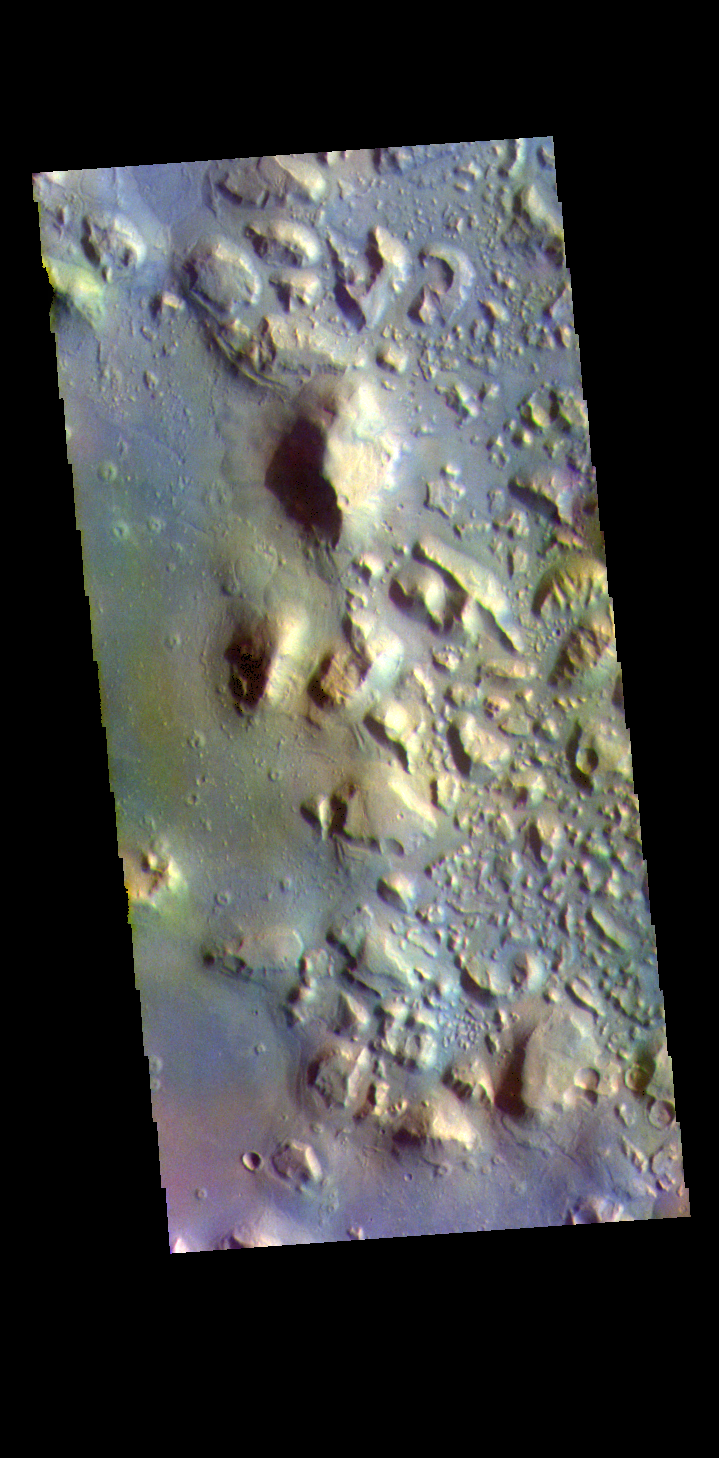

Cydonia Colles – False Color

The THEMIS VIS camera contains 5 filters. The data from different filters can be combined in multiple ways to create a false color image. These false color images may reveal subtle variations of the surface not easily identified in a single band image. Today’s false color image shows a small section of Cydonia Colles, a group of hills located in southeastern Acidalia Planitia.

The THEMIS VIS camera is capable of capturing color images of the Martian surface using five different color filters. In this mode of operation, the spatial resolution and coverage of the image must be reduced to accommodate the additional data volume produced from using multiple filters. To make a color image, three of the five filter images (each in grayscale) are selected. Each is contrast enhanced and then converted to a red, green, or blue intensity image. These three images are then combined to produce a full color, single image. Because the THEMIS color filters don’t span the full range of colors seen by the human eye, a color THEMIS image does not represent true color. Also, because each single-filter image is contrast enhanced before inclusion in the three-color image, the apparent color variation of the scene is exaggerated. Nevertheless, the color variation that does appear is representative of some change in color, however subtle, in the actual scene. Note that the long edges of THEMIS color images typically contain color artifacts that do not represent surface variation.

Credit: NASA/JPL-Caltech/ASU